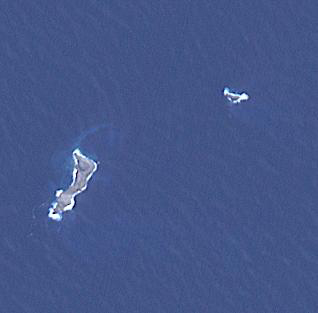

Hunga Tonga-Hunga Ha’apai Eruption

The eruption of Hunga Tonga-Hunga Ha’apai in 2022 produced a plume 58 km high, and produced the biggest atmospheric explosion ever recorded. At least six people lost their lives in the ensuing tsunami. The two small islands are all that is left visible of a huge underwater volcano. The image covers an area of 4.6 by 4.6 km, was acquired September 7, 2022, and is located at 20.5 degrees south, 175.4 degrees west.

With its 14 spectral bands from the visible to the thermal infrared wavelength region and its high spatial resolution of about 50 to 300 feet (15 to 90 meters), ASTER images Earth to map and monitor the changing surface of our planet. ASTER is one of five Earth-observing instruments launched Dec. 18, 1999, on Terra. The instrument was built by Japan’s Ministry of Economy, Trade and Industry. A joint U.S./Japan science team is responsible for validation and calibration of the instrument and data products.

The broad spectral coverage and high spectral resolution of ASTER provides scientists in numerous disciplines with critical information for surface mapping and monitoring of dynamic conditions and temporal change. Example applications are monitoring glacial advances and retreats; monitoring potentially active volcanoes; identifying crop stress; determining cloud morphology and physical properties; wetlands evaluation; thermal pollution monitoring; coral reef degradation; surface temperature mapping of soils and geology; and measuring surface heat balance.

The U.S. science team is located at NASA’s Jet Propulsion Laboratory in Pasadena, Calif. The Terra mission is part of NASA’s Science Mission Directorate, Washington.

Credit: NASA/METI/AIST/Japan Space Systems, and U.S./Japan ASTER Science Team